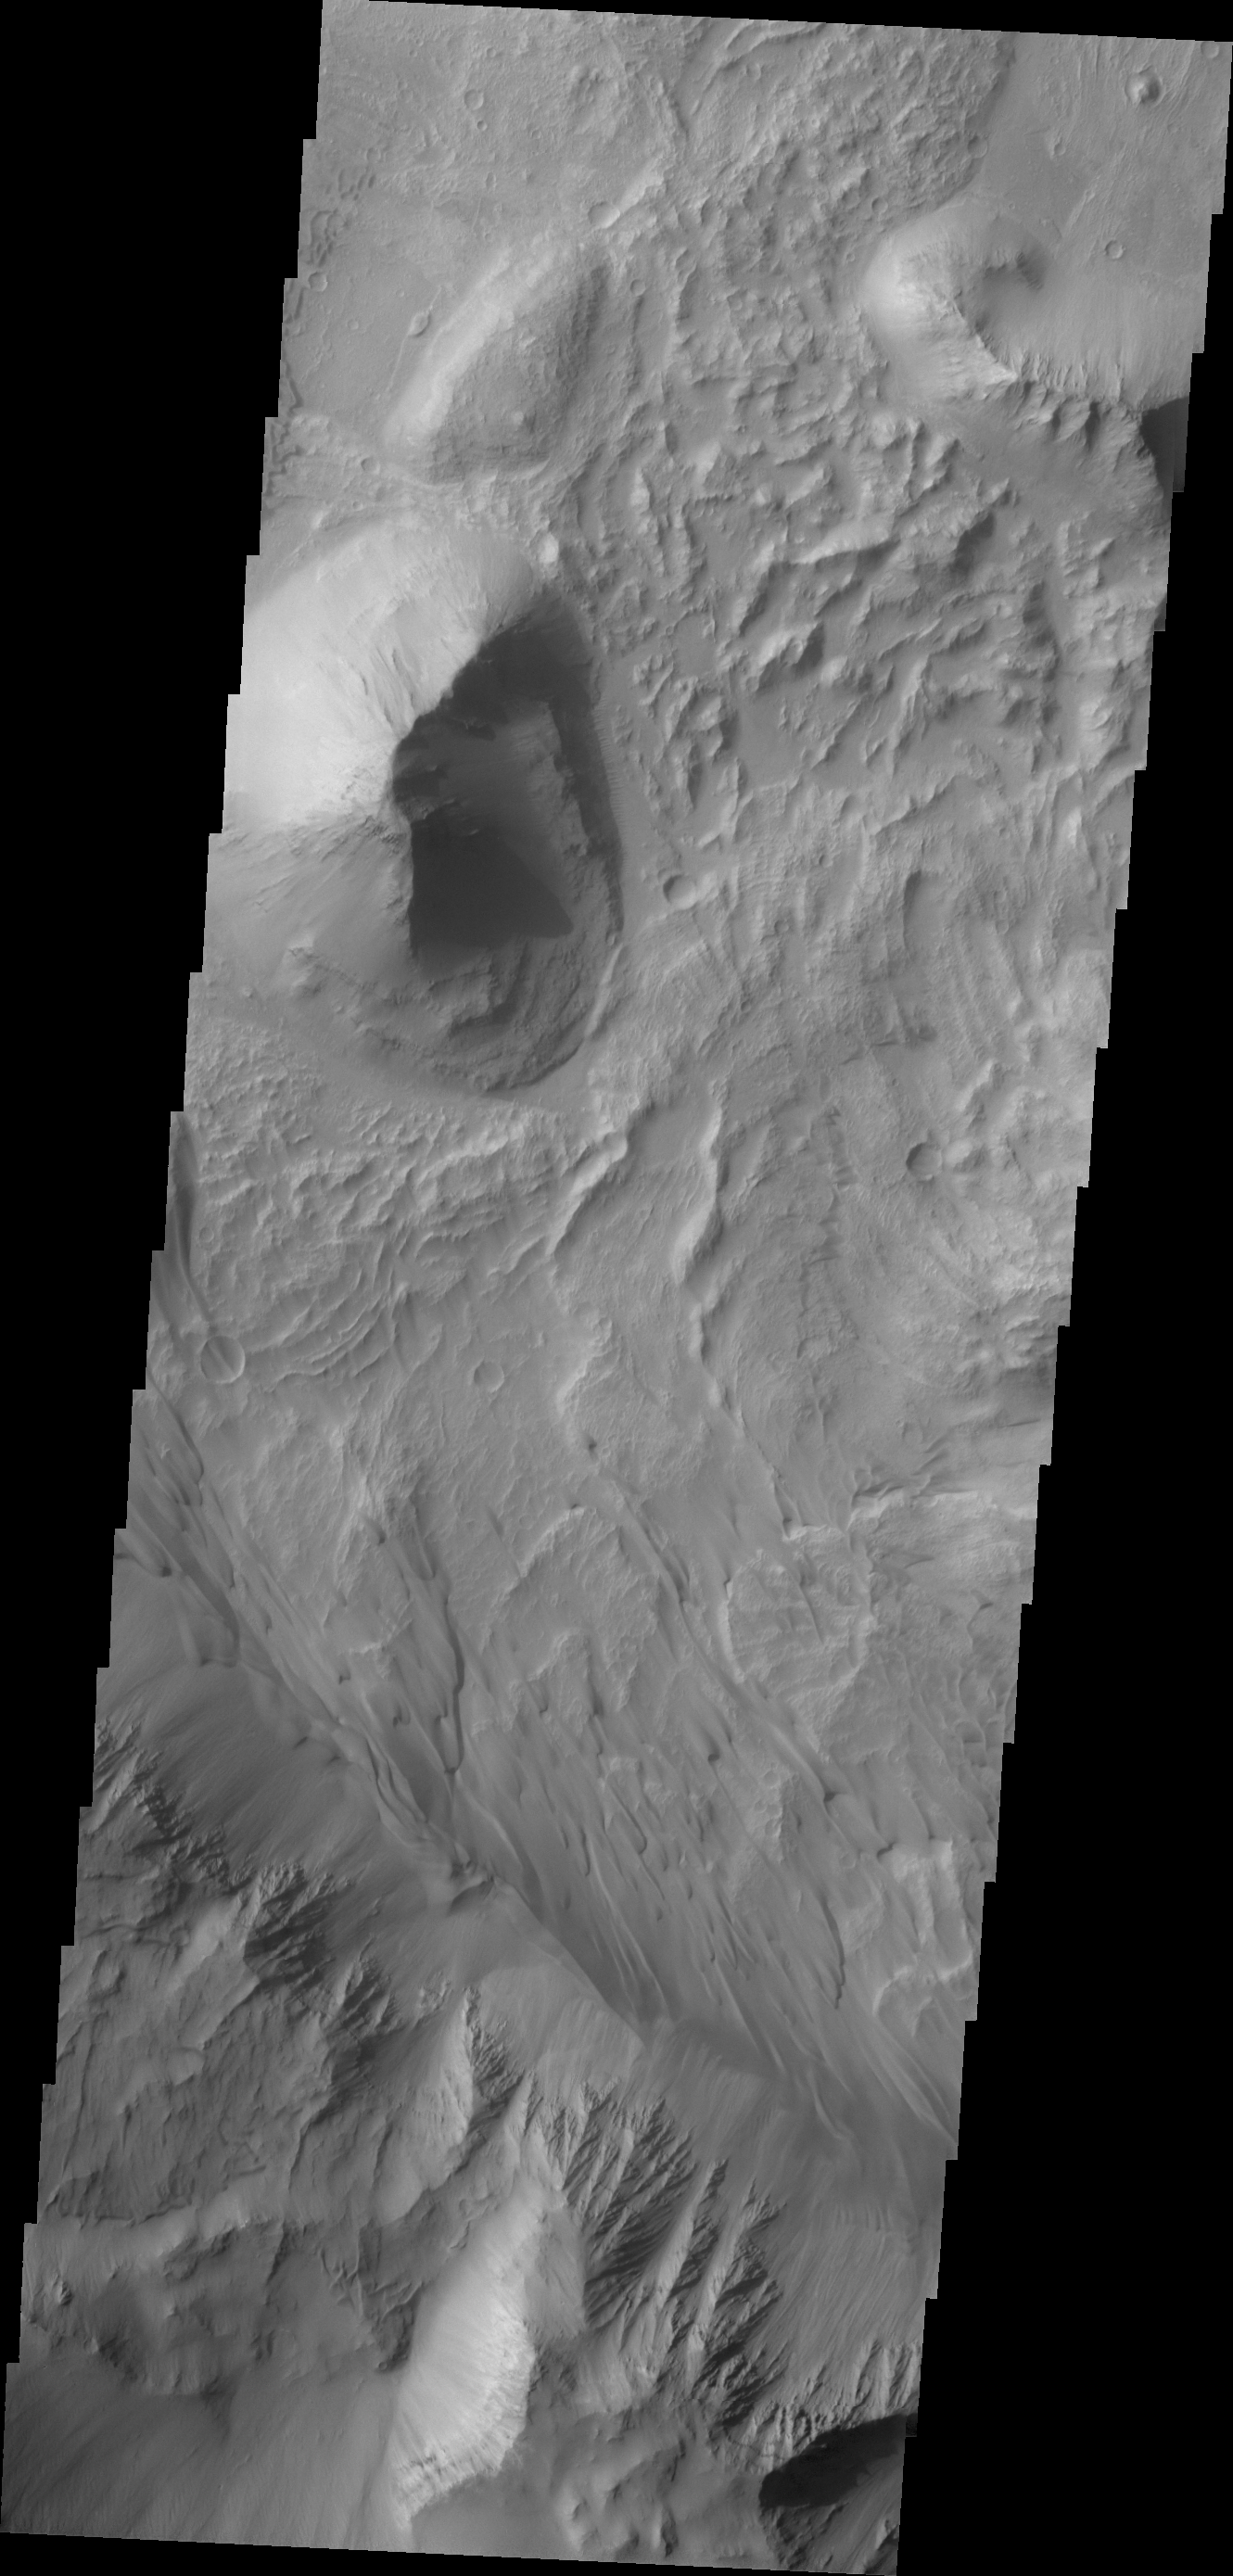

Coprates Chasma

This VIS image shows a portion of the floor of Coprates Chasma. Note the sand dune forms near the southern cliff face.

Credit: NASA/JPL/ASU